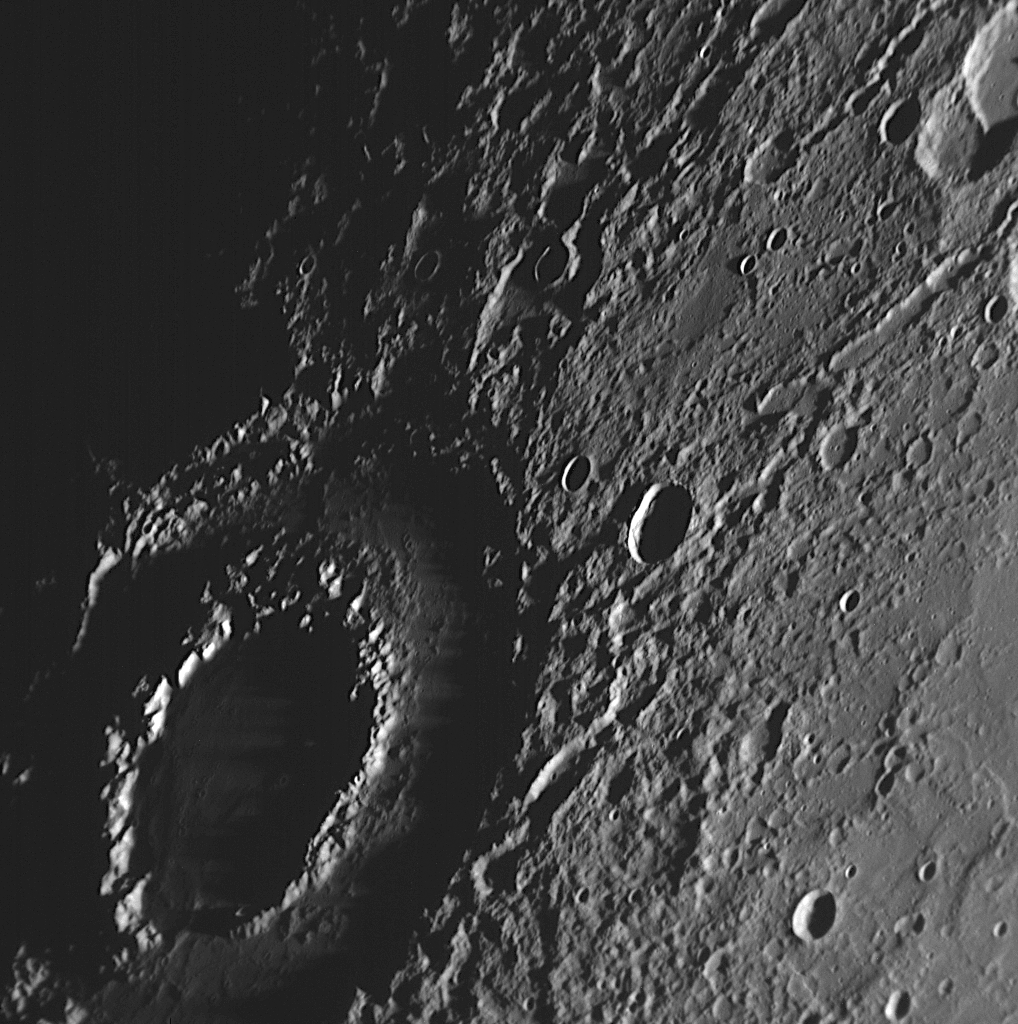

Vivaldi: At Sunset and Now at Sunrise

One of the more dramatic craters seen by MESSENGER during its first flyby of Mercury this past January was Vivaldi (see PIA10175). Right at the day/night terminator, the crater was slipping away into darkness as Mercury slowly rotated. Two days ago, MESSENGER made its second flyby of the innermost planet, and once again captured a view of Vivaldi, this time at sunrise. Long shadows are draped across the floor of this feature, which is actually considered a “small” double-ring basin despite having a diameter of 213 kilometers (133 miles). The low Sun illumination also highlights ridges, valleys, and chains of craters radiating away from Vivaldi.

Date Acquired: October 6, 2008
Image Mission Elapsed Time (MET): 131771928
Instrument: Narrow Angle Camera (NAC) of the Mercury Dual Imaging System (MDIS)
Resolution: 250 meters/pixel (0.16 miles/pixel)
Scale: The diameter of Vivaldi crater is 213 kilometers (133 miles)
Spacecraft Altitude: 9,600 kilometers (6,000 miles)

These images are from MESSENGER, a NASA Discovery mission to conduct the first orbital study of the innermost planet, Mercury. For information regarding the use of images, see the MESSENGER image use policy.

Credit: NASA/Johns Hopkins University Applied Physics Laboratory/Carnegie Institution of Washington